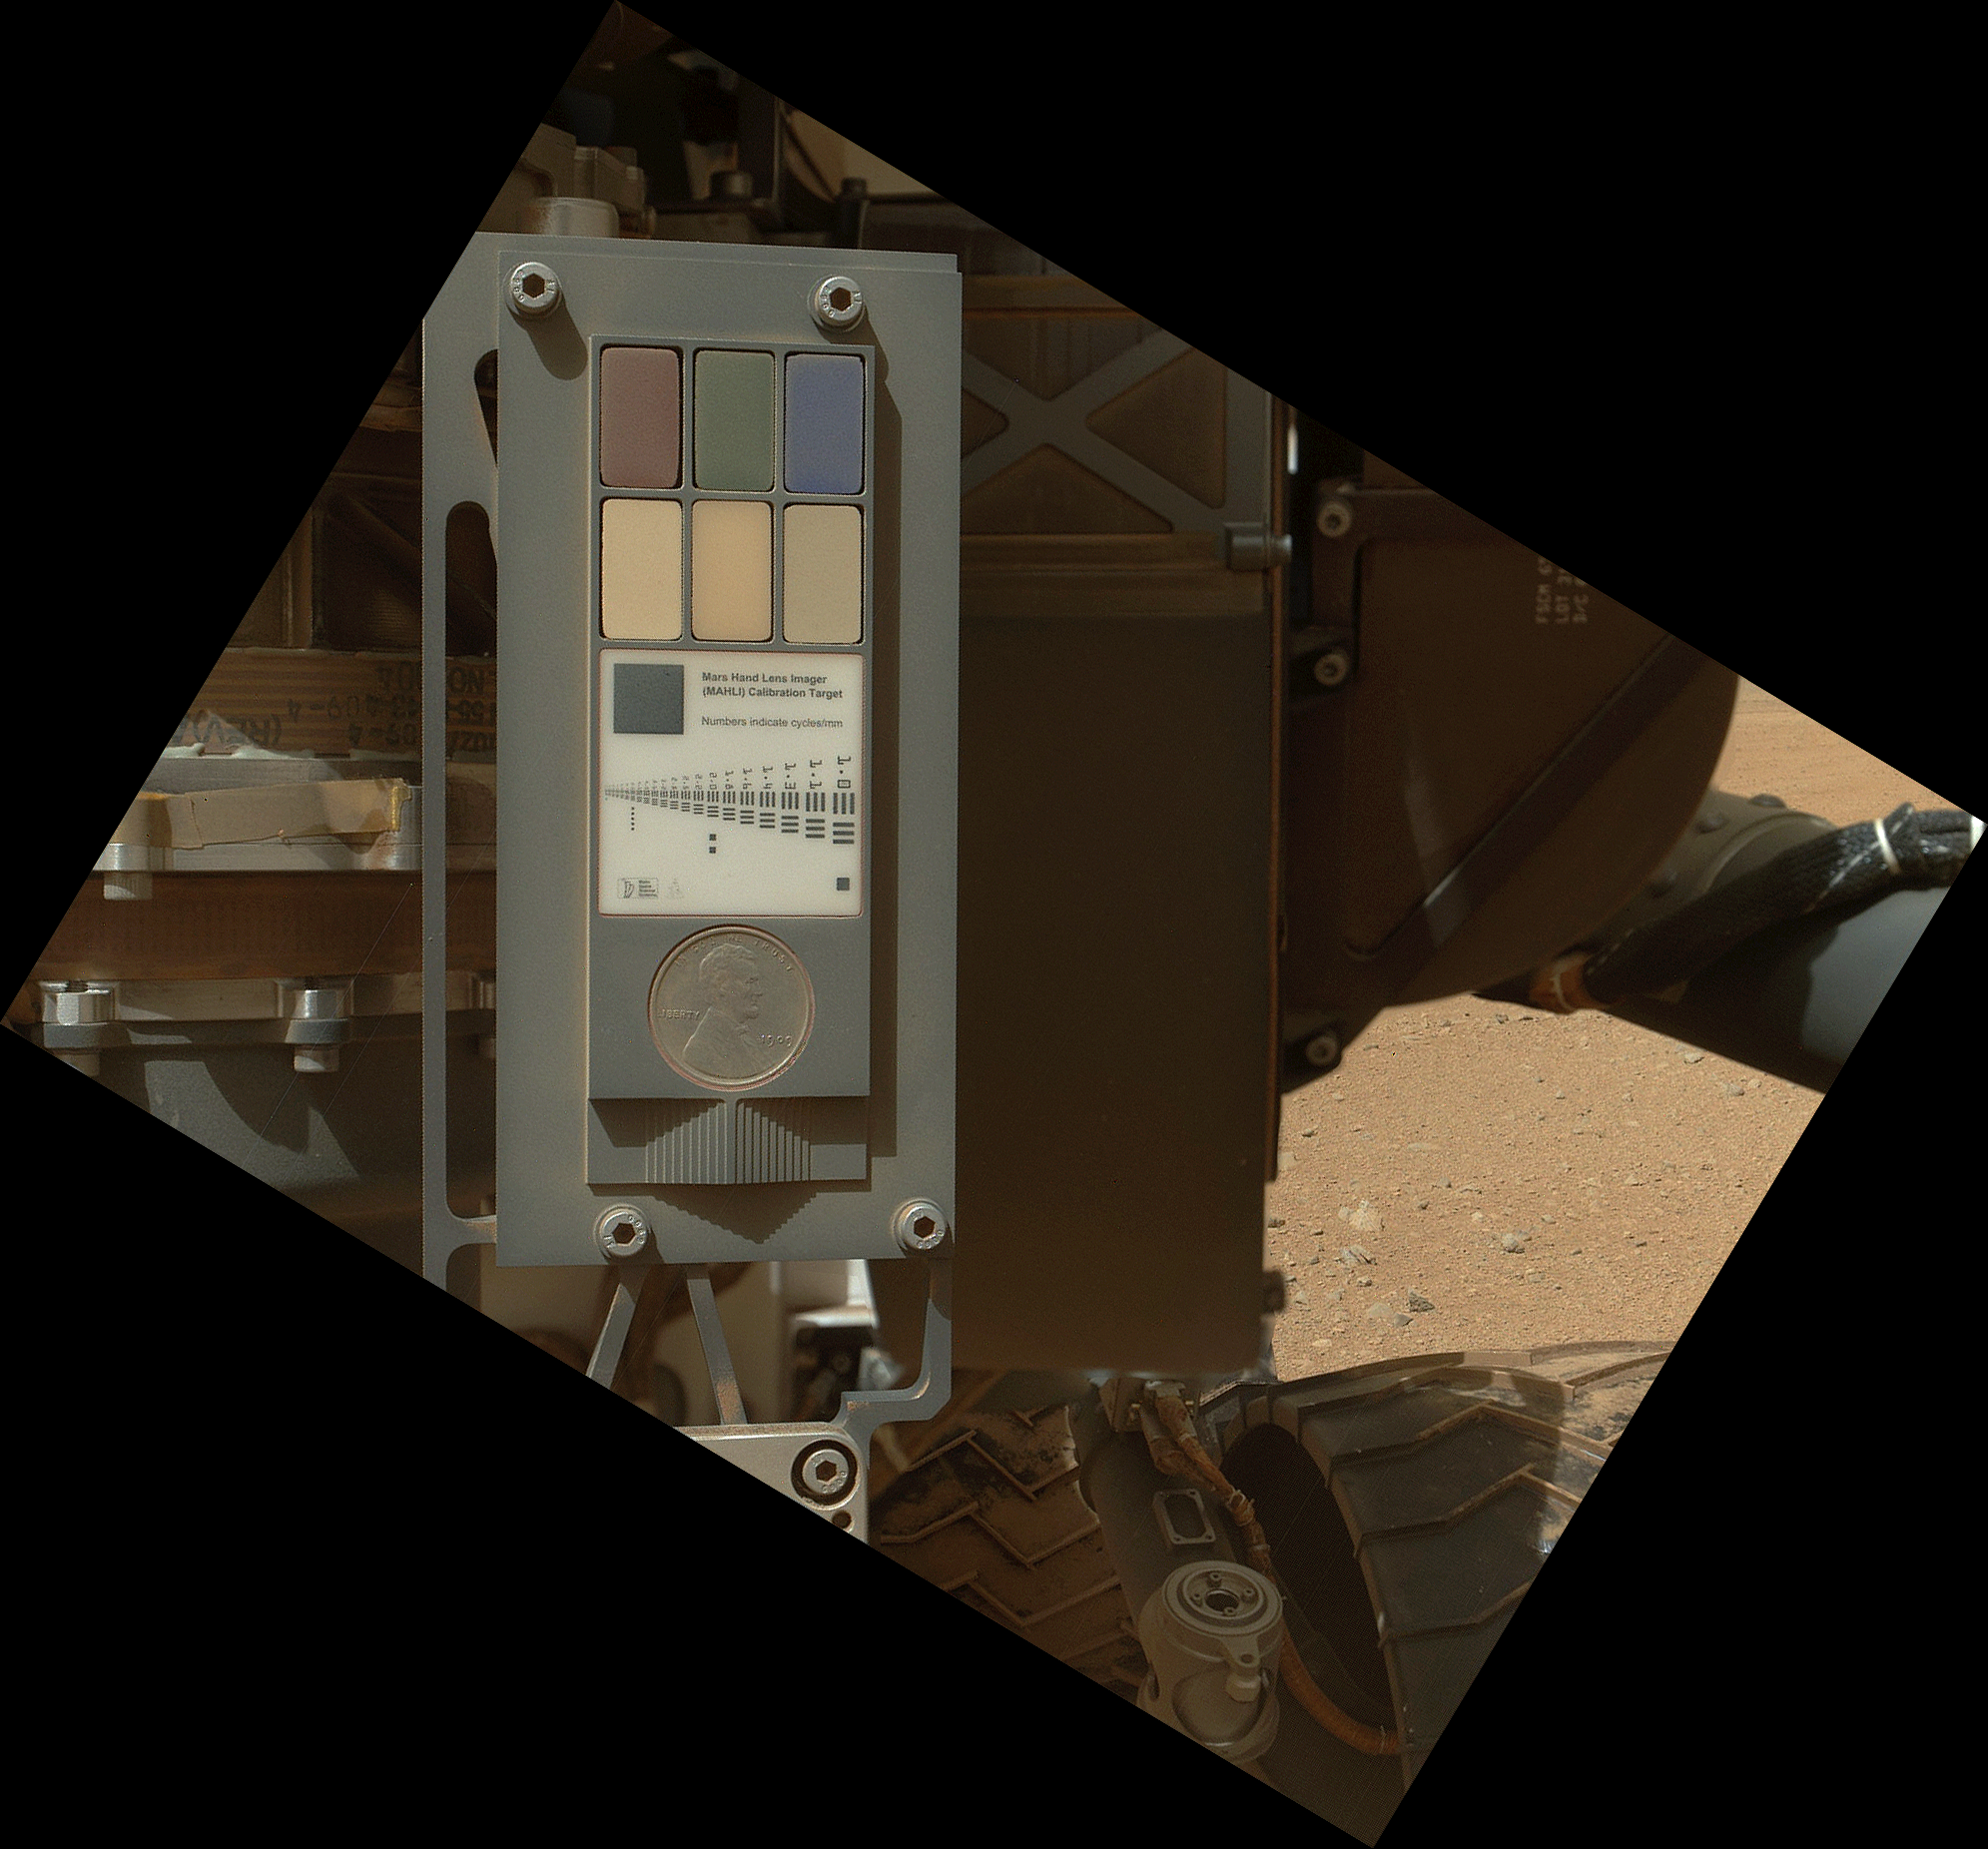

Calibration Target for Curiosity’s Arm Camera

This view of the calibration target for the Mars Hand Lens Imager (MAHLI) aboard NASA’s Mars rover Curiosity combines two images taken by that camera during the 34th Martian day, or sol, of Curiosity’s work on Mars (Sept. 9, 2012). Part of Curiosity’s left-front and center wheels and a patch of Martian ground are also visible.

The camera is in the turret of tools at the end of Curiosity’s robotic arm. Its calibration target is on the rover body near the base of the arm. The Sol 34 imaging by MAHLI was part of a week-long set of activities for characterizing the movement of the arm in Mars conditions. MAHLI has adjustable focus. The camera took two images with the same pointing: one with the calibration target in focus and one with the wheel and Martian ground in focus. The view here combines in-focus portions from these shots.

The calibration target for the Mars Hand Lens Imager (MAHLI) instrument includes color references, a metric bar graphic, a 1909 VDB Lincoln penny, and a stair-step pattern for depth calibration. The penny is a nod to geologists’ tradition of placing a coin or other object of known scale as a size reference in close-up photographs of rocks, and it gives the public a familiar object for perceiving size easily when it will be viewed by MAHLI on Mars.

The new MAHLI images show that the calibration target has a coating of Martian dust on it. This is unsurprising — the target was facing directly toward the plume of dust stirred up by the sky crane’s descent engines during the final phase of the 6 August 2012 landing.

The main purpose of Curiosity’s MAHLI camera is to acquire close-up, high-resolution views of rocks and soil at the rover’s Gale Crater field site. The camera is capable of focusing on any target at distances of about 0.8 inch (2.1 centimeters) to infinity, providing versatility for other uses.

Credit: NASA/JPL-Caltech/Malin Space Science Systems